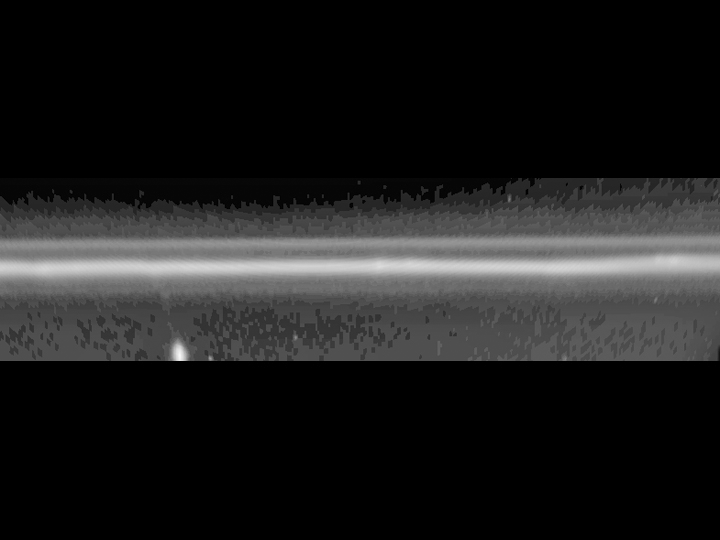

Streaming F Ring

This image taken by the narrow angle camera on the Cassini spacecraft shows Saturn’s F ring. It was re-projected to appear as a straight line. The bright object to the lower left is the moon Prometheus, which appears elongated due to the re-projection. A faint stream of material, or streamer, appears to be connecting the moon to the ring. This streamer probably formed when Prometheus bobbed up and down in its orbit around Saturn and caused periodic perturbations to the F ring.

The vertical scale is from 139, 000 kilometers to 141,000 kilometers (86,300 miles to 87,600 miles). The horizontal scale is 20 degrees, or one-eighteenth of the entire F ring. This image was taken in mid-June, 2004.

The Cassini-Huygens mission is a cooperative project of NASA, the European Space Agency and the Italian Space Agency. The Jet Propulsion Laboratory, a division of the California Institute of Technology in Pasadena, manages the Cassini-Huygens mission for NASA’s Office of Space Science, Washington, D.C. The Cassini orbiter and its two onboard cameras, were designed, developed and assembled at JPL. The imaging team is based at the Space Science Institute, Boulder, Colo.

Credit: NASA/JPL/Space Science Institute